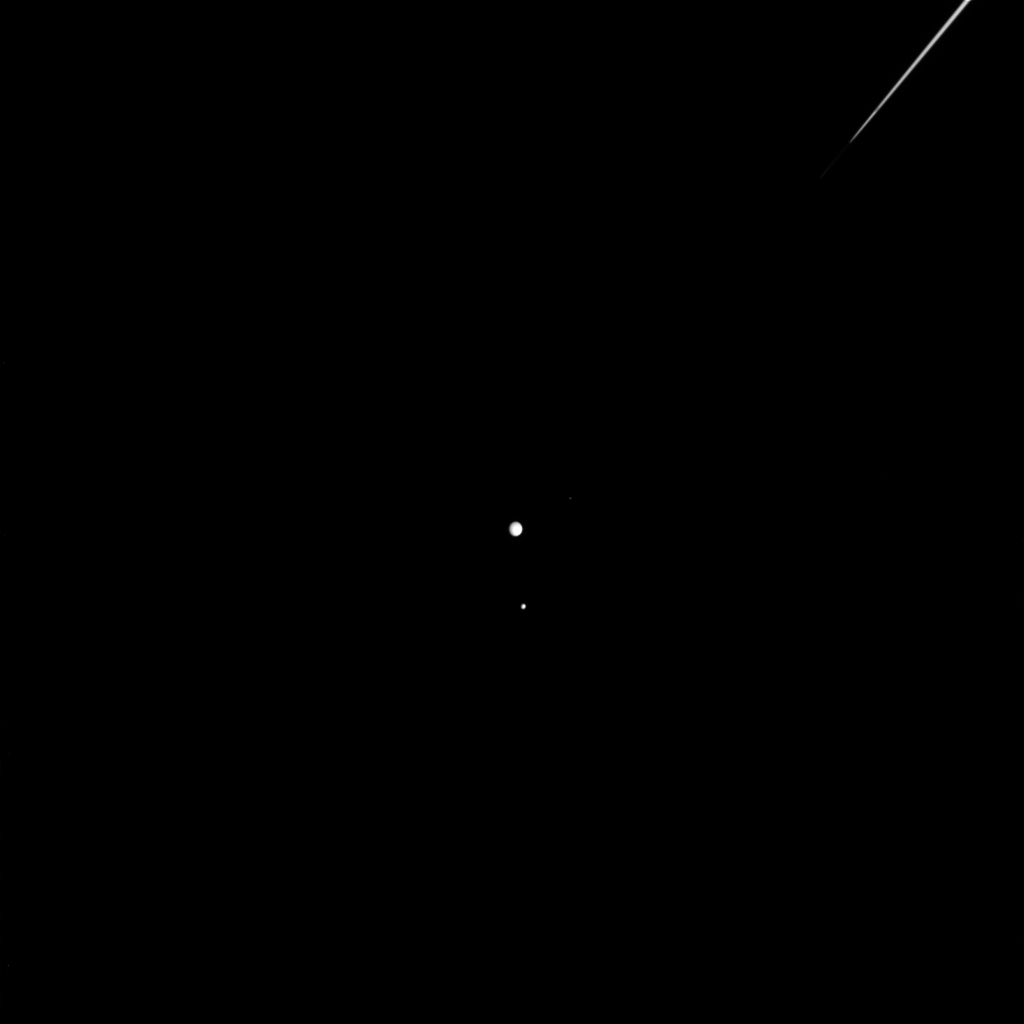

Moons off the Port Bow

Three of Saturn’s moons crowd together off the left edge, or ansa, of Saturn’s rings.

Moons visible in this image: Rhea (1,528 kilometers, or 949 miles across), largest, near the center; Mimas (397 kilometers, or 247 miles across), smaller, beneath center; and Helene (32 kilometers, or 20 miles across), faintly visible above and to the right of Rhea. The brightness of Helene has been increased by a factor of 10 to aid visibility.

The image was taken with the Cassini spacecraft wide-angle camera on March 7, 2005, at a distance of approximately 1.3 million kilometers (799,000 miles) from Saturn and using a combination of spectral filters sensitive to polarized infrared light centered at 1,001 nanometers (1.001 microns). The image scale is 8 kilometers (5 miles) per pixel.

The Cassini-Huygens mission is a cooperative project of NASA, the European Space Agency and the Italian Space Agency. The Jet Propulsion Laboratory, a division of the California Institute of Technology in Pasadena, manages the mission for NASA’s Science Mission Directorate, Washington, D.C. The Cassini orbiter and its two onboard cameras were designed, developed and assembled at JPL. The imaging team is based at the Space Science Institute, Boulder, Colo.

Credit: NASA/JPL/Space Science Institute